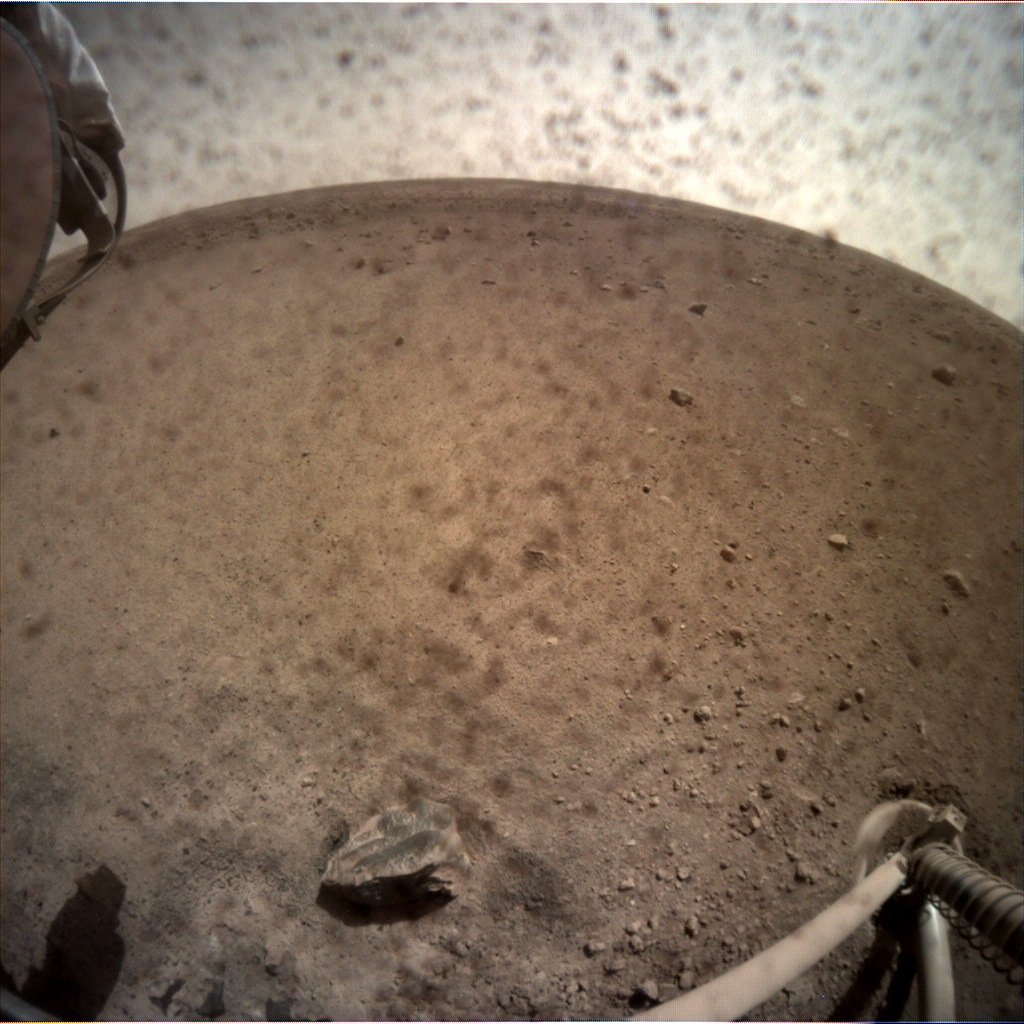

InSight’s First View of Mars with the Cover Off

NASA’s InSight spacecraft flipped open the lens cover on its Instrument Context Camera (ICC) on Nov. 30, 2018, and captured this view of Mars. Located below the deck of the InSight lander, the ICC has a fisheye view, creating a curved horizon. Some clumps of dust are still visible on the camera’s lens. One of the spacecraft’s footpads can be seen in the lower right corner. The seismometer’s tether box is in the upper left corner.

JPL manages InSight for NASA’s Science Mission Directorate. InSight is part of NASA’s Discovery Program, managed by the agency’s Marshall Space Flight Center in Huntsville, Alabama. Lockheed Martin Space in Denver built the InSight spacecraft, including its cruise stage and lander, and supports spacecraft operations for the mission.

A number of European partners, including France’s Centre National d’Études Spatiales (CNES) and the German Aerospace Center (DLR), are supporting the InSight mission. CNES, and the Institut de Physique du Globe de Paris (IPGP), provided the SEIS instrument, with significant contributions from the Max Planck Institute for Solar System Research (MPS) in Germany, the Swiss Institute of Technology (ETH) in Switzerland, Imperial College and Oxford University in the United Kingdom, and JPL. DLR provided the HP3 instrument, with significant contributions from the Space Research Center (CBK) of the Polish Academy of Sciences and Astronika in Poland. Spain’s Centro de Astrobiología (CAB) supplied the wind sensors.

Credit: NASA/JPL-Caltech